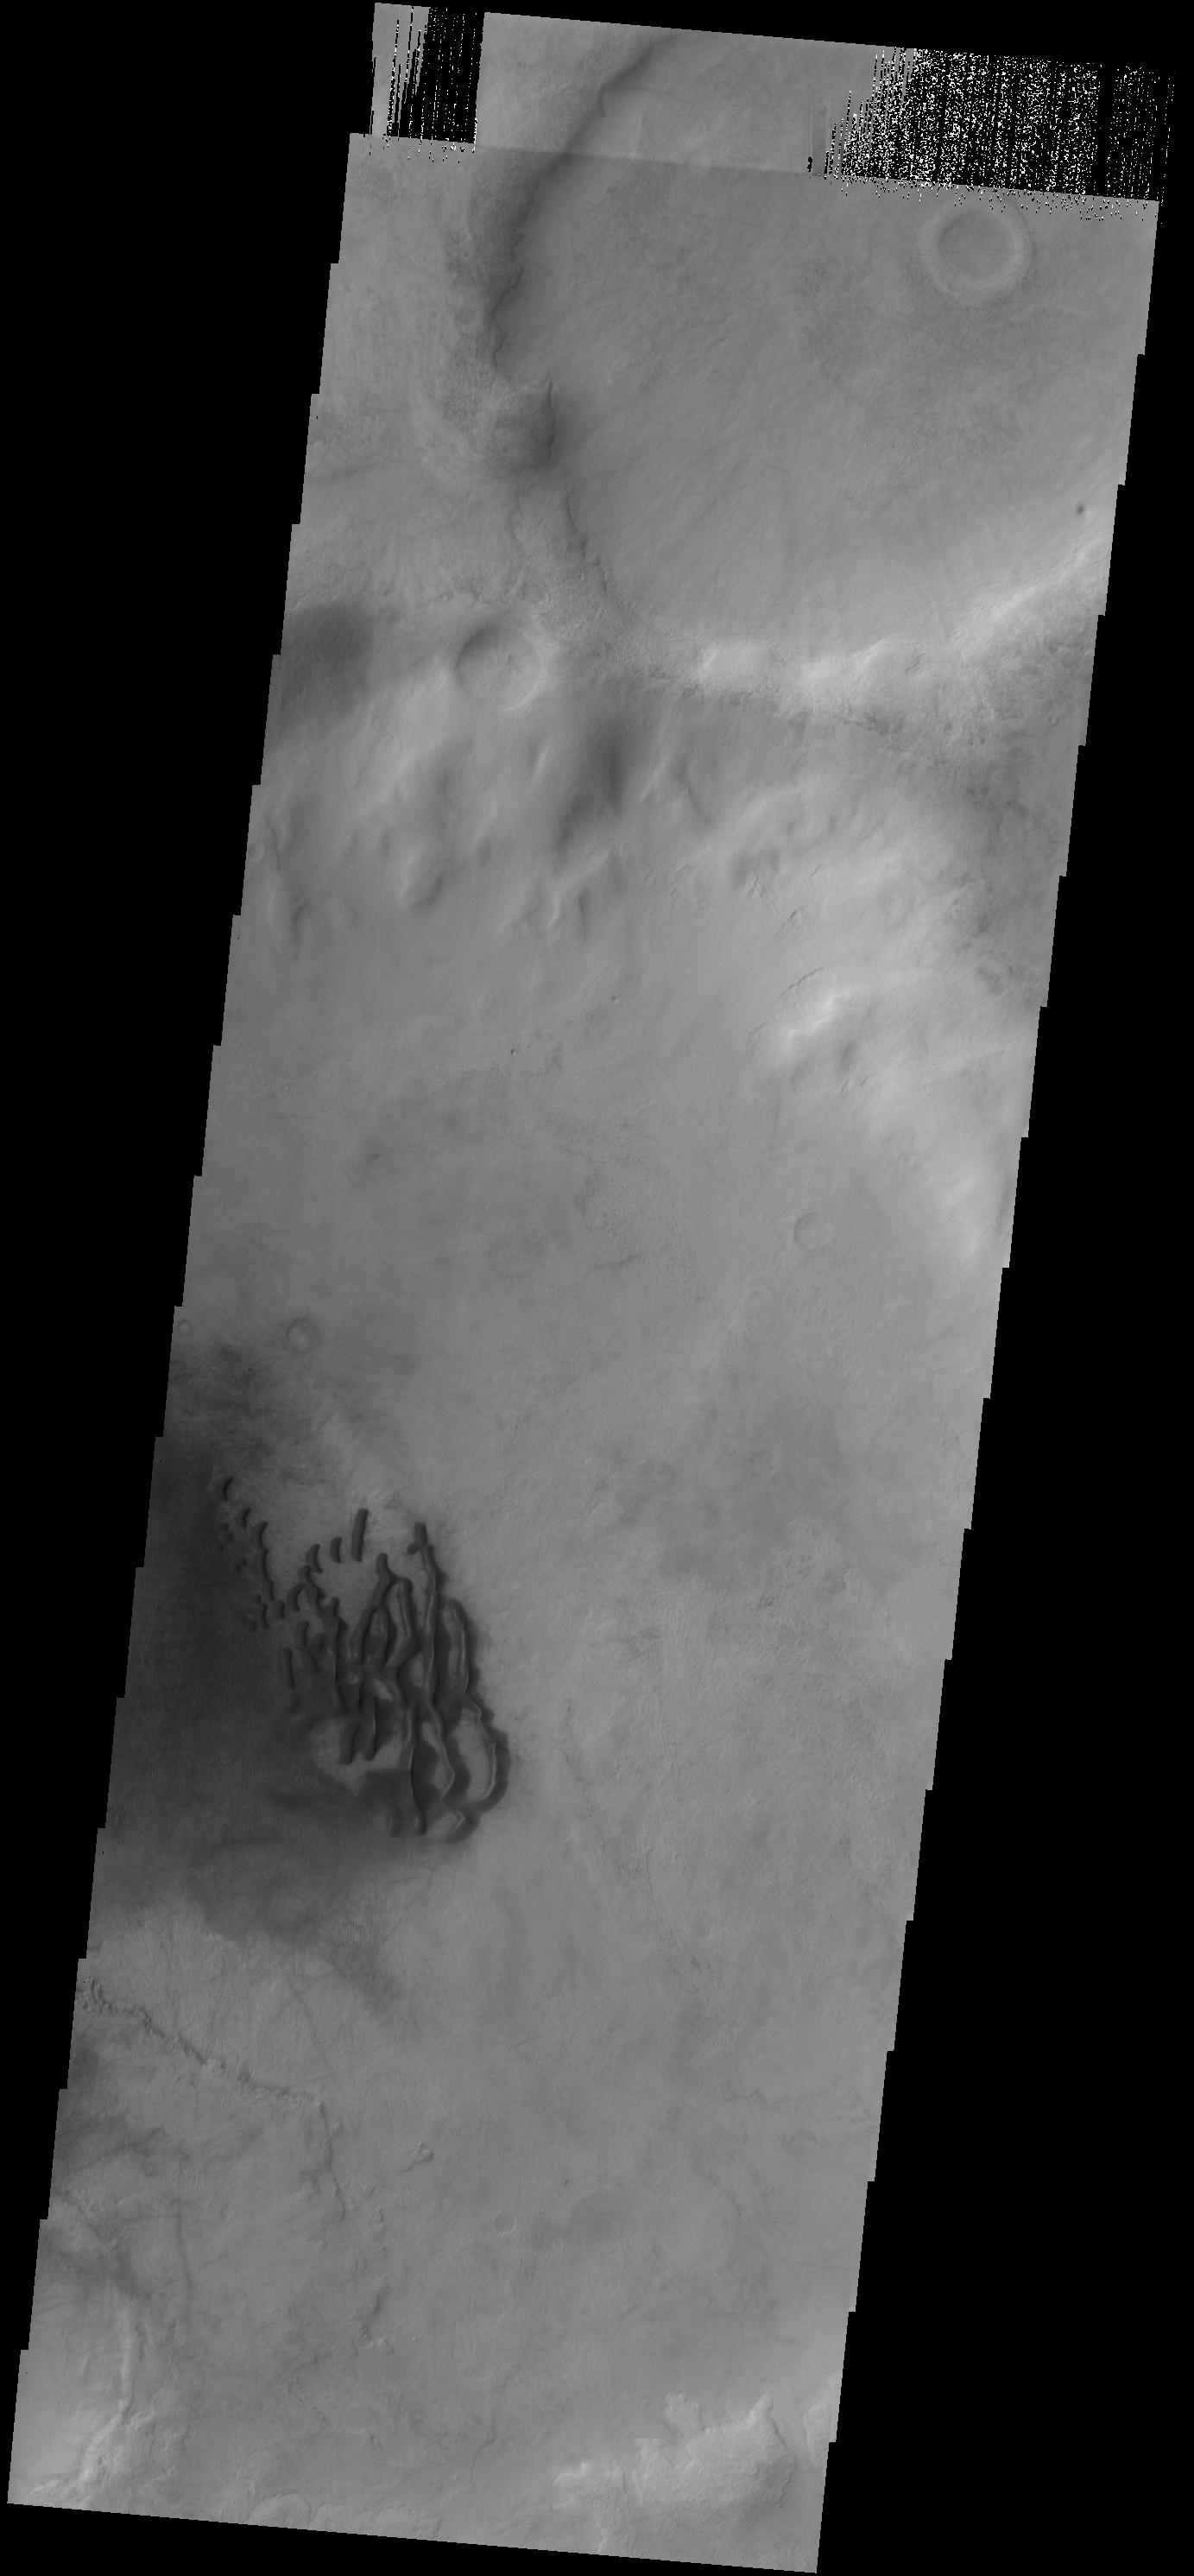

Dunes in Noachis Terra

The dunes in this VIS image are located on the floor of an unnamed crater in Noachis Terra.

Credit: NASA/JPL-Caltech/ASU